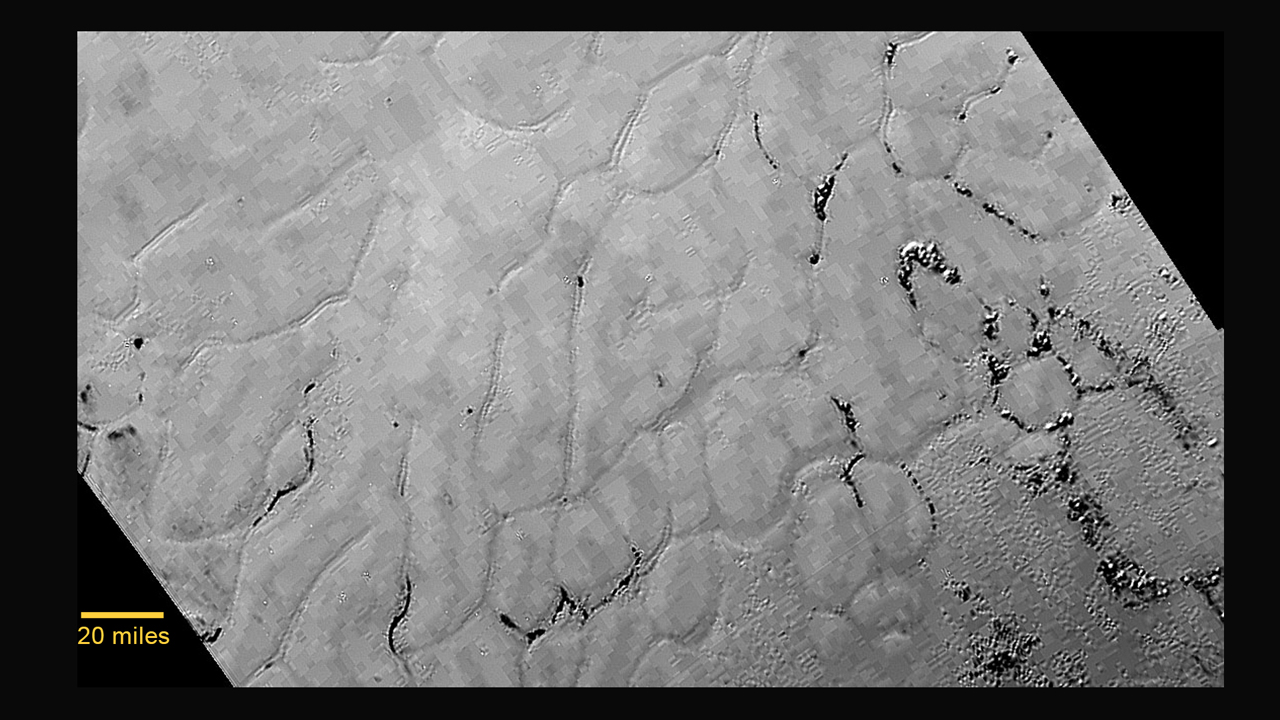

Frozen Plains in the Heart of Pluto’s ‘Heart’

In the center left of Pluto’s vast heart-shaped feature — informally named “Tombaugh Regio” — lies a vast, craterless plain that appears to be no more than 100 million years old, and is possibly still being shaped by geologic processes. This frozen region is north of Pluto’s icy mountains and has been informally named Sputnik Planum (Sputnik Plain), after Earth’s first artificial satellite. The surface appears to be divided into irregularly-shaped segments that are ringed by narrow troughs. Features that appear to be groups of mounds and fields of small pits are also visible. This image was acquired by the Long Range Reconnaissance Imager (LORRI) on July 14 from a distance of 48,000 miles (77,000 kilometers). Features as small as one-half mile (1 kilometer) across are visible. The blocky appearance of some features is due to compression of the image.

To see an annotated version of this image, see PIA19714

The Johns Hopkins University Applied Physics Laboratory in Laurel, Maryland, designed, built, and operates the New Horizons spacecraft, and manages the mission for NASA’s Science Mission Directorate. The Southwest Research Institute, based in San Antonio, leads the science team, payload operations and encounter science planning. New Horizons is part of the New Frontiers Program managed by NASA’s Marshall Space Flight Center in Huntsville, Alabama.

Credit: NASA/Johns Hopkins University Applied Physics Laboratory/Southwest Research Institute